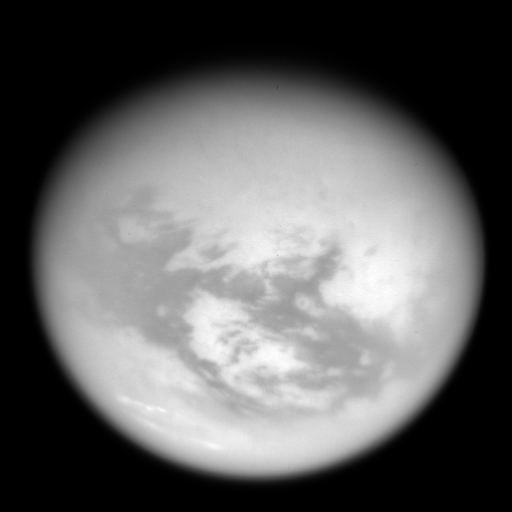

Weather Without Water

Bright mid-latitude clouds near the bottom of this view hint at the ongoing cycling of methane on Titan. These cloud streaks are near the same latitude as similar clouds observed above different longitudes on Titan.

The view is centered on Titan’s trailing hemisphere, over the 1,700 kilometer (1,050 mile) wide bright region known as Adiri.

North on Titan (5,150 kilometers, or 3,200 miles across) is up and rotated 15 degrees to the right.

This view was created by combining multiple images taken using a combination of spectral filters sensitive to wavelengths of infrared light centered at 939 and 742 nanometers

The images were taken with the Cassini spacecraft wide-angle camera on May 13, 2007 at a distance of approximately 104,000 kilometers (65,000 miles) from Titan. Image scale is 12 kilometers (8 miles) per pixel. Due to scattering of light by Titan’s hazy atmosphere, the sizes of surface features that can be resolved are a few times larger than the actual pixel scale.

The Cassini-Huygens mission is a cooperative project of NASA, the European Space Agency and the Italian Space Agency. The Jet Propulsion Laboratory, a division of the California Institute of Technology in Pasadena, manages the mission for NASA’s Science Mission Directorate, Washington, D.C. The Cassini orbiter and its two onboard cameras were designed, developed and assembled at JPL. The imaging operations center is based at the Space Science Institute in Boulder, Colo.

Credit: NASA/JPL/Space Science Institute